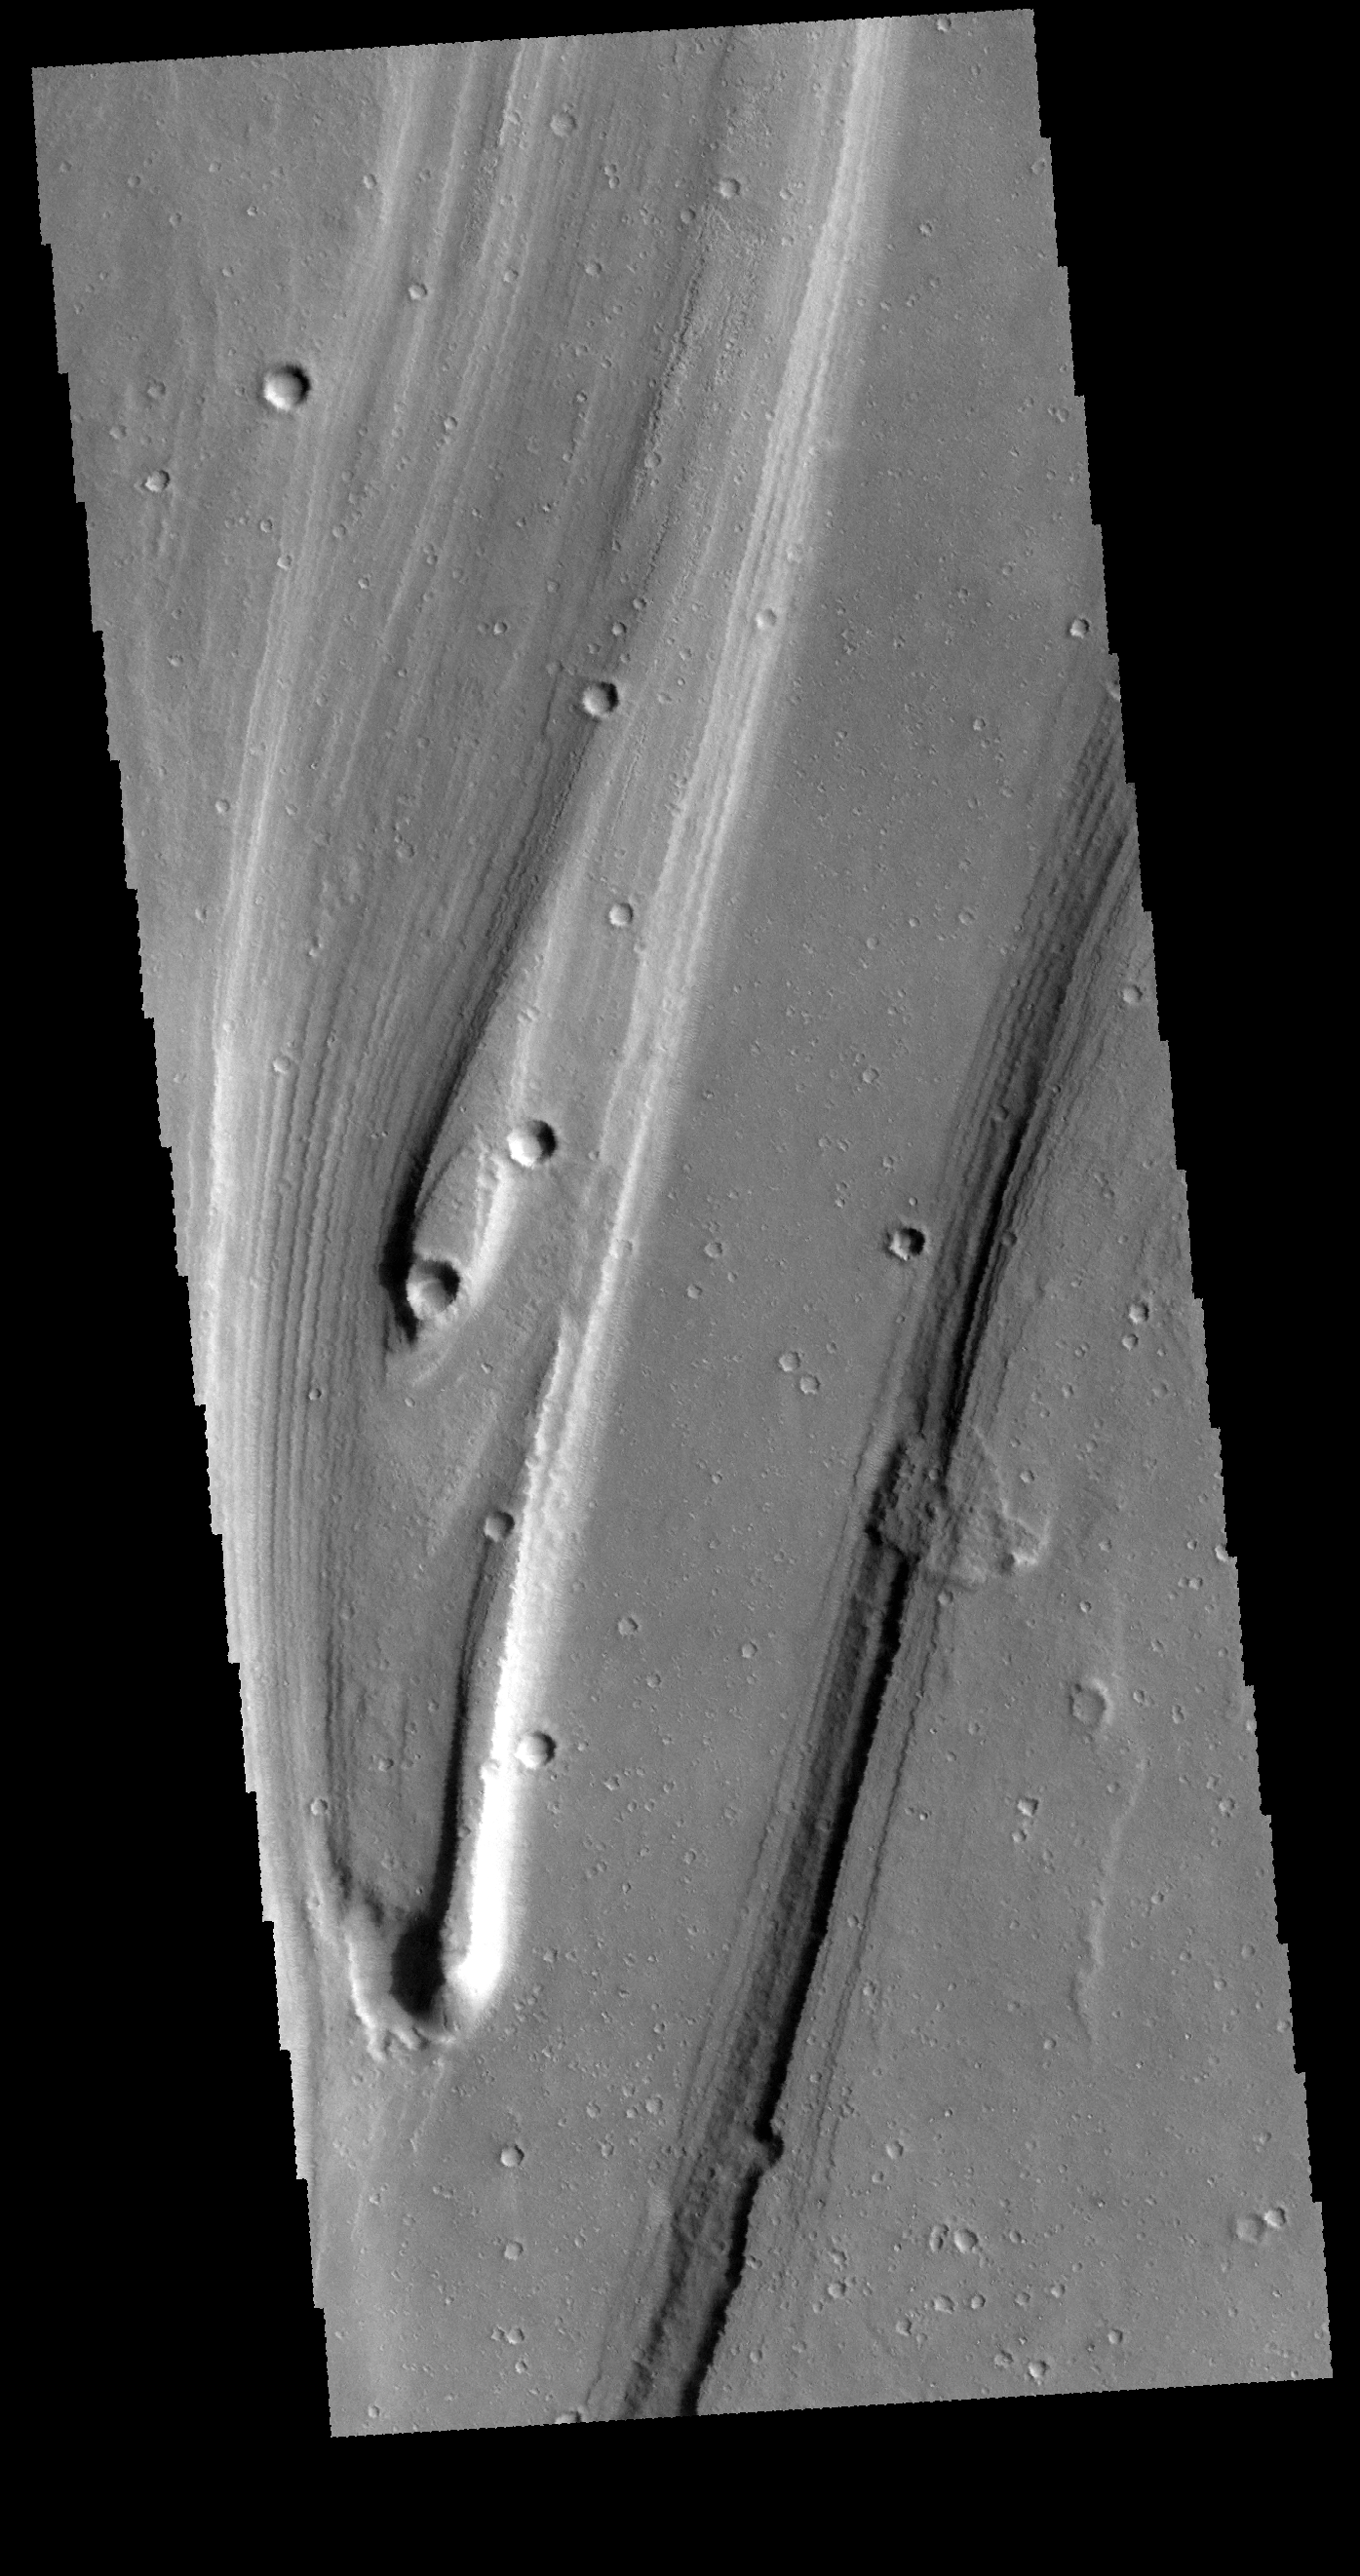

Shalbatana Vallis

Today’s VIS image shows a small portion of Shalbatana Vallis, near the end of the channel where it drains into Chryse Planitia. Two streamlined islands are visible in this image and indicate that the fluid flowed towards the top of the image.

Credit: NASA/JPL-Caltech/ASU